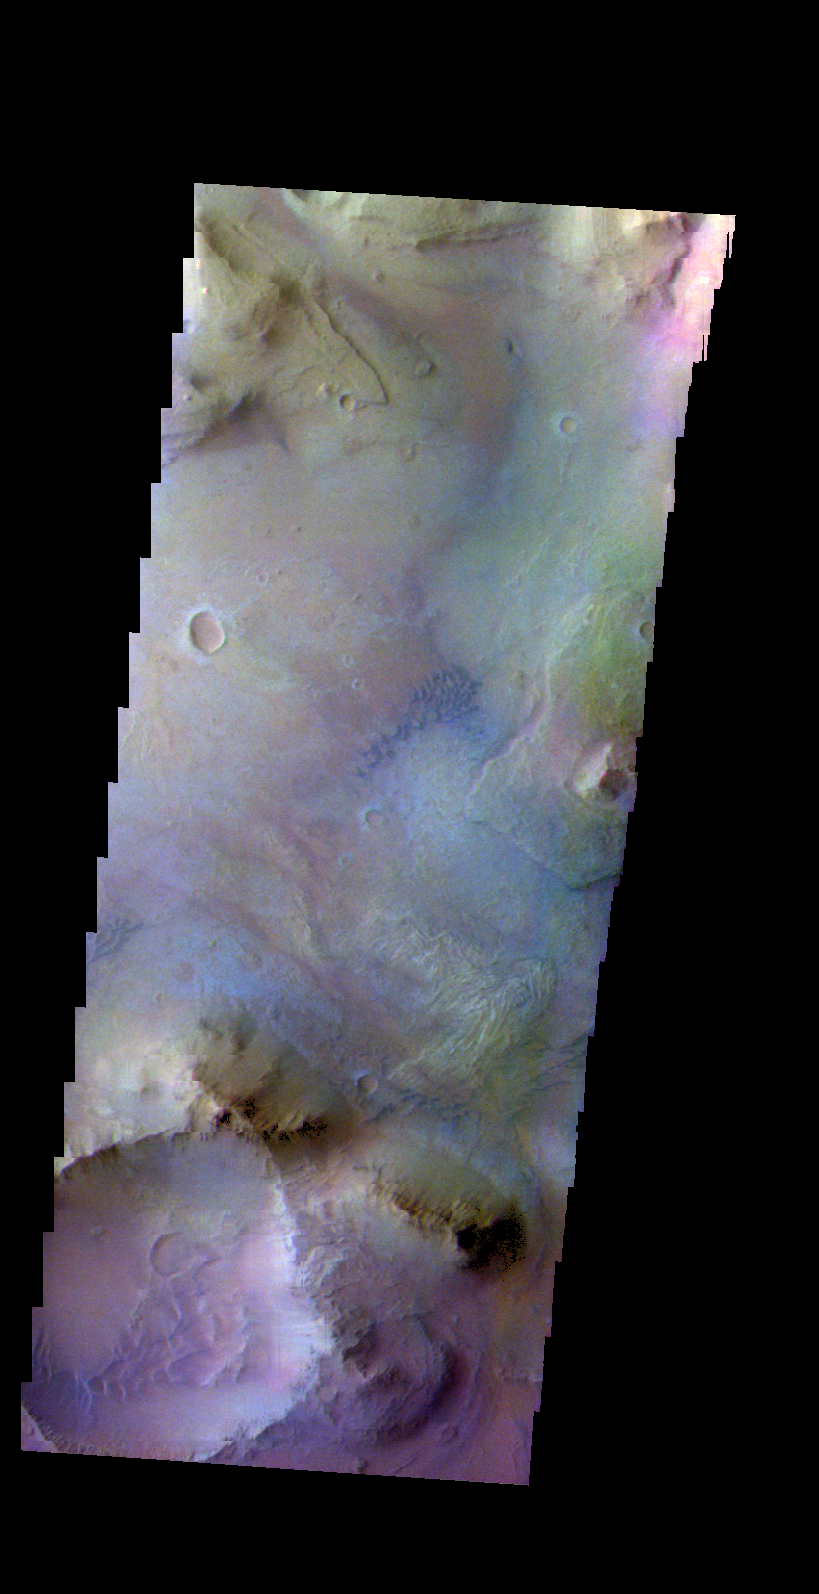

Coprates Chasma – False Color

The THEMIS camera contains 5 filters. The data from different filters can be combined in multiple ways to create a false color image. These false color images may reveal subtle variations of the surface not easily identified in a single band image. Today’s false color image shows part of the floor of Coprates Chasma. Small dark dunes are visible in the center of this image.

Credit: NASA/JPL-Caltech/ASU